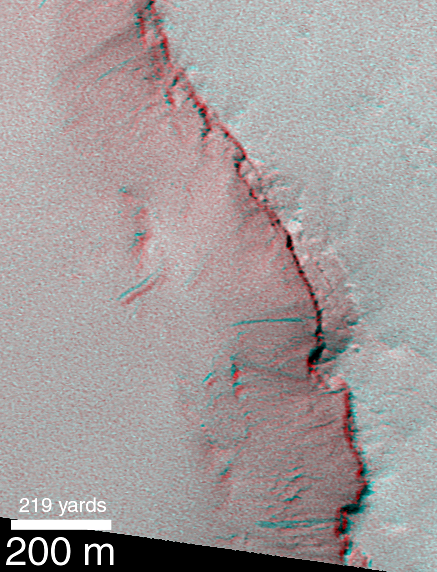

Recent Movements: New Landslides in Less than 1 Martian Year

The picture on the left shows a comparison of the southeastern crater wall as it appeared on February 1, 1998, and again on November 18, 1999. (Note that the picture has been rotated relative to the context image at lower left). During the time between the two images, three new dark slope streaks formed (arrows, top right). The older streaks are lighter and fainter than these new, dark ones, suggesting that streaks fade with time. This means that, at least for the crater walls shown here, any streak that is dark is younger than any streak that is pale. The stereo anaglyph (requires red-blue “3-D glasses”) at the lower right uses the two images of the crater rim to provide a 3-dimensional view. The anaglyph is helpful to see that the dark streaks really do occur on a slope. In addition, by viewing the anaglyph without 3-d glasses, one can easily identify the three new streaks because they appear as blue and have no red counterpart.

These three new slope streaks formed sometime between February 1998 and November 1999. Similar streaks were observed in the highest-resolution images from the Viking orbiters in the late 1970s, but for more than 20 years no one has known how recent these features might be, or how often they might form. Now, MOC is providing some exciting answers.

Credit: NASA/JPL/MSSS